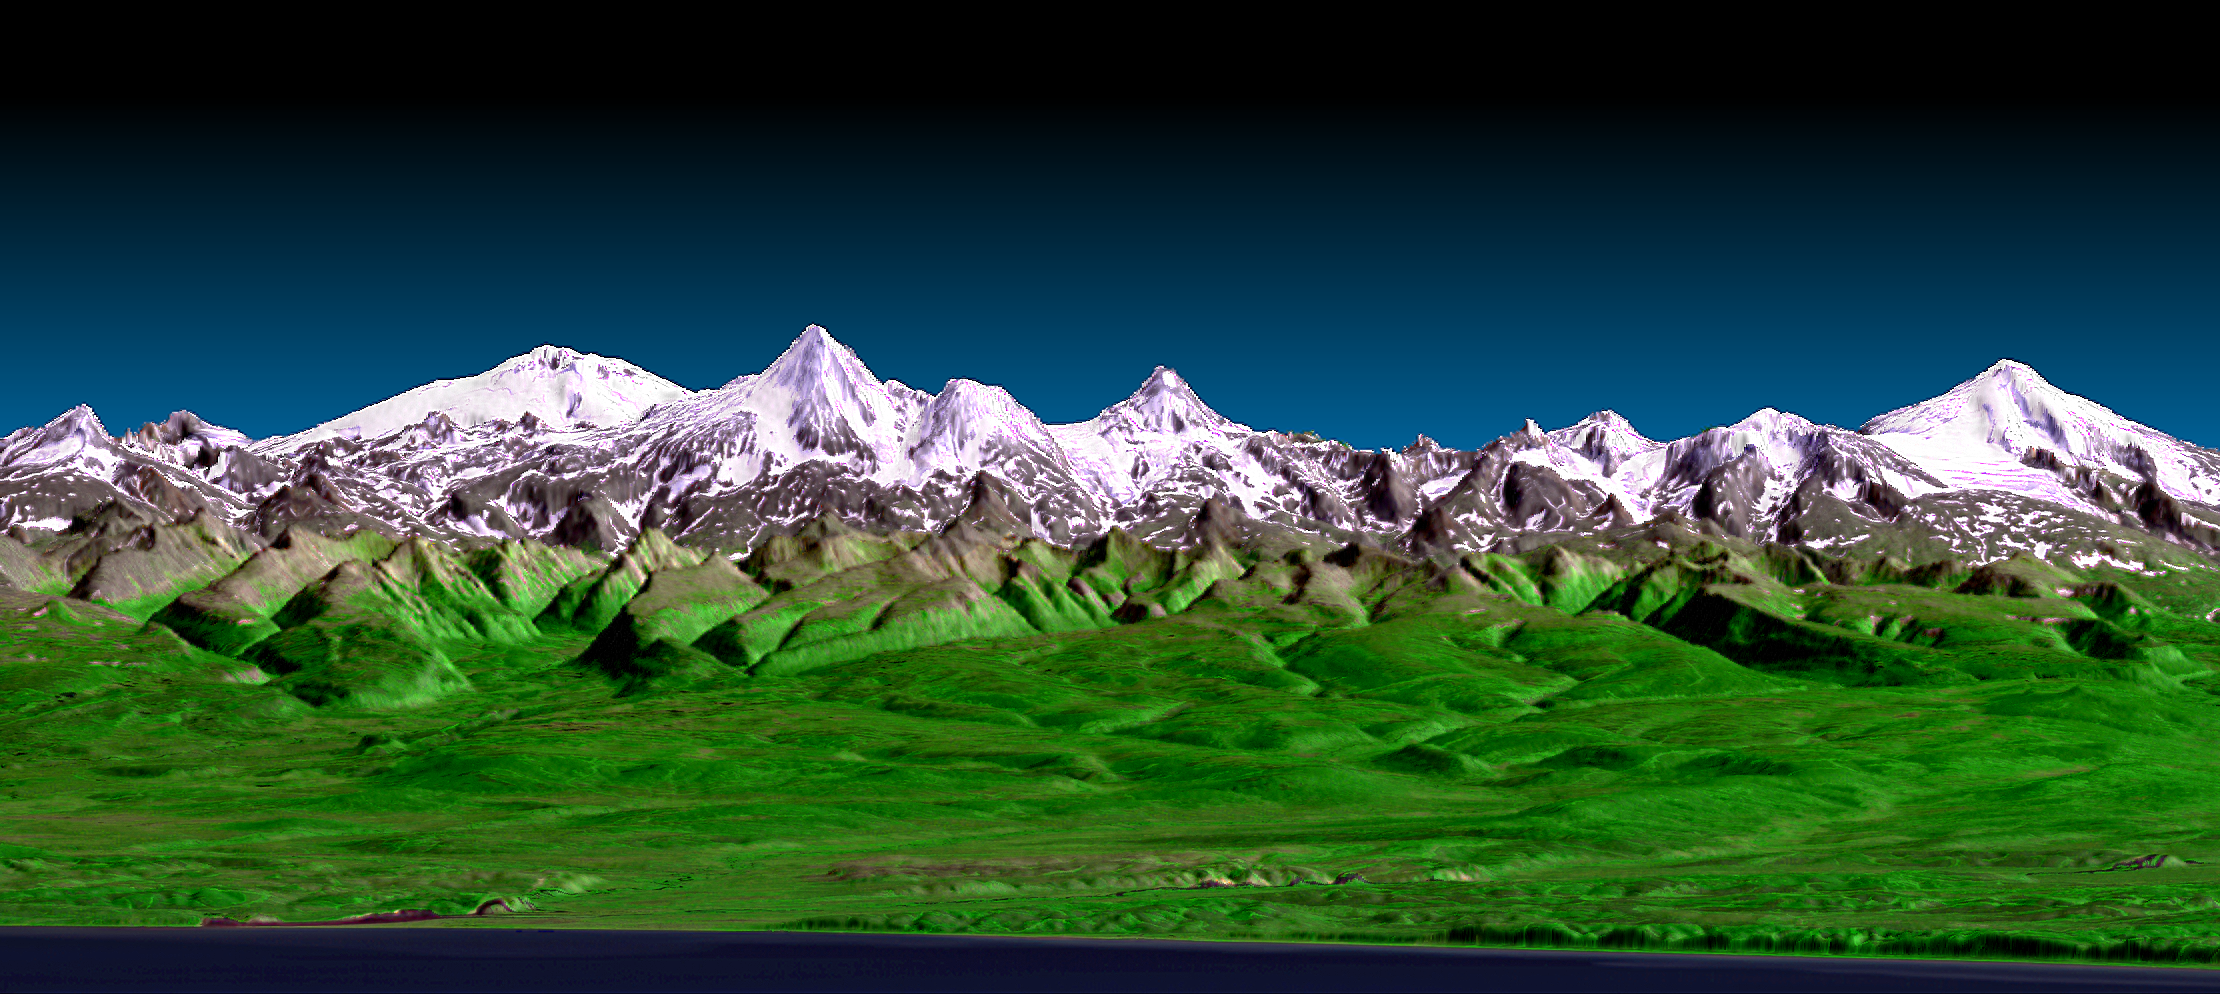

3-D Perspective View, Kamchatka Peninsula, Russia

This perspective view shows the western side of the volcanically active Kamchatka Peninsula in eastern Russia. The image was generated using the first data collected during the Shuttle Radar Topography Mission (SRTM). In the foreground is the Sea of Okhotsk. Inland from the coast, vegetated floodplains and low relief hills rise toward snow capped peaks. The topographic effects on snow and vegetation distribution are very clear in this near-horizontal view. Forming the skyline is the Sredinnyy Khrebet, the volcanic mountain range that makes up the spine of the peninsula. High resolution SRTM topographic data will be used by geologists to study how volcanoes form and to understand the hazards posed by future eruptions.

This image was generated using topographic data from SRTM and an enhanced true-color image from the Landsat 7 satellite. This image contains about 2,400 meters (7,880 feet) of total relief. The topographic expression was enhanced by adding artificial shading as calculated from the SRTM elevation model. The Landsat data was provided by the United States Geological Survey’s Earth Resources Observations Systems (EROS) Data Center, Sioux Falls, South Dakota.

SRTM, launched on February 11, 2000, used the same radar instrument that comprised the Spaceborne Imaging Radar-C/X-Band Synthetic Aperture Radar (SIR-C/X-SAR) that flew twice on the Space Shuttle Endeavour in 1994. To collect the 3-D SRTM data, engineers added a 60-meter-long (200-foot) mast, installed additional C-band and X-band antennas, and improved tracking and navigation devices. SRTM collected three-dimensional measurements of nearly 80 percent of the Earth’s surface. SRTM is a cooperative project between NASA, the National Imagery and Mapping Agency (NIMA) of the U.S. Department of Defense, and the German and Italian space agencies. It is managed by NASA’s Jet Propulsion Laboratory, Pasadena, CA, for NASA’s Earth Science Enterprise, Washington, D.C.

Size: 33.3 km (20.6 miles) wide x 136 km (84 miles) coast to skyline
Location: 58.3 deg. North lat., 160 deg. East long.
Orientation: Easterly view, 2 degrees down from horizontal
Original Data Resolution: 30 meters (99 feet)
Vertical Exaggeration: 3 times
Date Acquired: February 12, 2000 (SRTM) August 1, 1999 (Landsat)
Image: NASA/JPL/NIMA

Credit: NASA/JPL